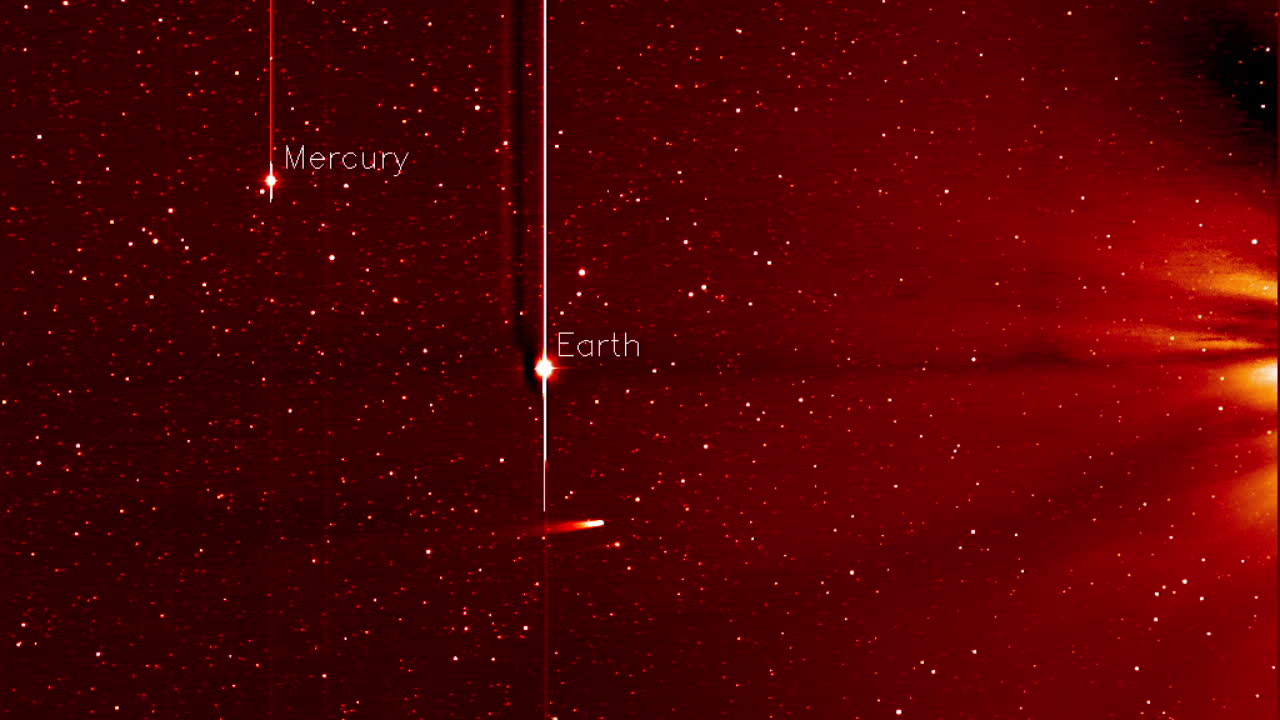

Comet ISON Approaching the Sun [hd video]

This movie from NASA’s STEREO spacecraft's Heliospheric Imager shows Comet ISON, Mercury, Comet Encke and Earth over a five-day period from Nov. 20 to Nov. 25, 2013. The sun sits right of the field of view of this camera. Comet ISON, which will round the sun on Nov. 28, is what's known as a sungrazing comet, due to its close approach. Foreshortening or the angle at which these images were obtained make Earth appear as if it is closer to the sun than Mercury. If you look closely you will also see a dimmer and smaller comet Encke near comet ISON. A comet’s journey through the solar system is perilous and violent. A giant ejection of solar material from the sun could rip its tail off. Before it reaches Mars -- at some 230 million miles away from the sun -- the radiation of the sun begins to boil its water, the first step toward breaking apart. And, if it survives all this, the intense radiation and pressure as it flies near the surface of the sun could destroy it altogether. Even if the comet does not survive, tracking its journey will help scientists understand what the comet is made of, how it reacts to its environment, and what this explains about the origins of the solar system. Closer to the sun, watching how the comet and its tail interact with the vast solar atmosphere can teach scientists more about the sun itself.

Credit: NASA/STEREO